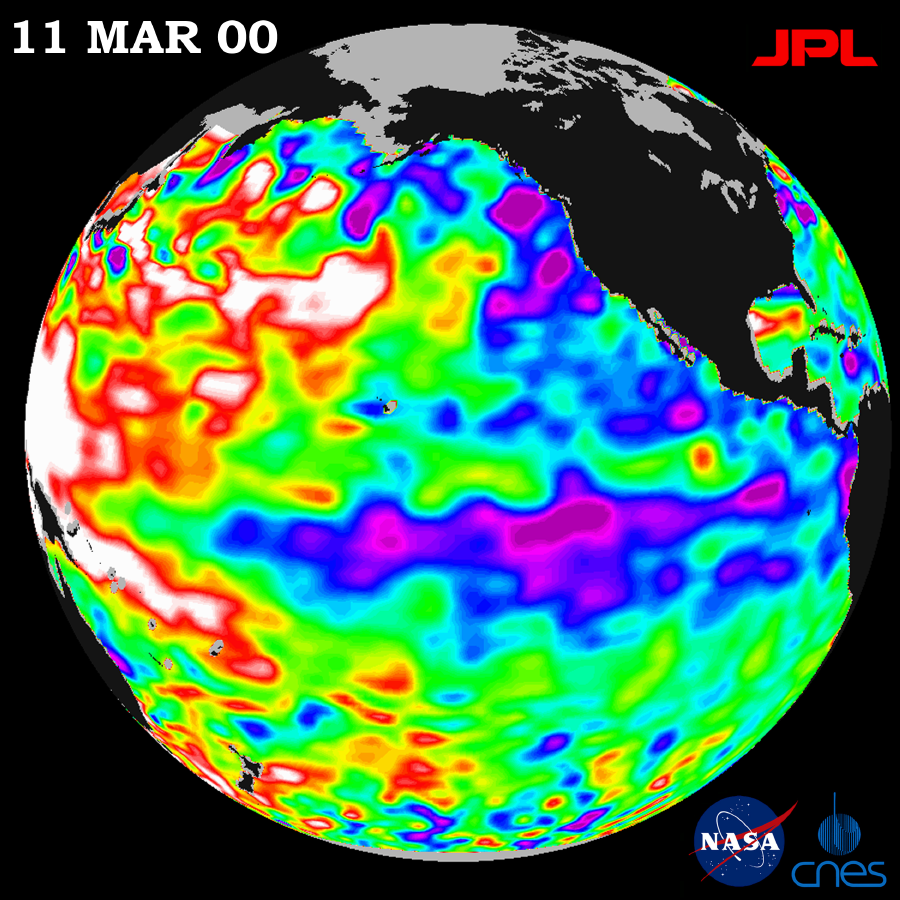

TOPEX/El Niño Watch – La Niña Still a “cool” Problem Child, March 23, 2000

These TOPEX/Poseidon data, collected over the latest 10-day sampling cycle, March 1 to 11, 2000, show the La Niña condition still exists. The image of sea surface heights reflects unusual patterns of heat storage in the ocean. Sea-surface height is shown relative to normal height (green). The cooler water (blue and purple) measures between 8 and 24 centimeters (3 and 9 inches) lower than normal. The giant horseshoe of warmer water (red and white) continues to dominate the western Pacific with higher than normal sea-surface heights between 8 and 24 centimeters (3 and 9 inches).

This view of the oceans from TOPEX/Poseidon is an input to the National Oceanic and Atmospheric Administration (NOAA) seasonal forecasts. The impacts of current ocean conditions in the Pacific for spring in the U.S., according to Dr. Ants Leetmaa, director of NOAA’s Climate Prediction Center, imply drier than normal conditions for much of the southern half of the U.S. Leetmaa says the conditions also indicate above-normal rainfall in the Pacific northwest, and a warmer than normal U.S., except for the west coast where spring conditions will be near normal.

Scientists continue to debate whether this image hints at the presence of a large, longer lasting climate pattern, the Pacific Decadal Oscillation. This long-term pattern that covers most of the Pacific Ocean has significant implications for global climate, especially over North America.

The U.S.-French TOPEX/Poseidon mission is managed JPL for the NASA’s Earth Science Enterprise, Washington, D.C. JPL is a division of the California Institute of Technology in Pasadena.

Credit: NASA/JPL